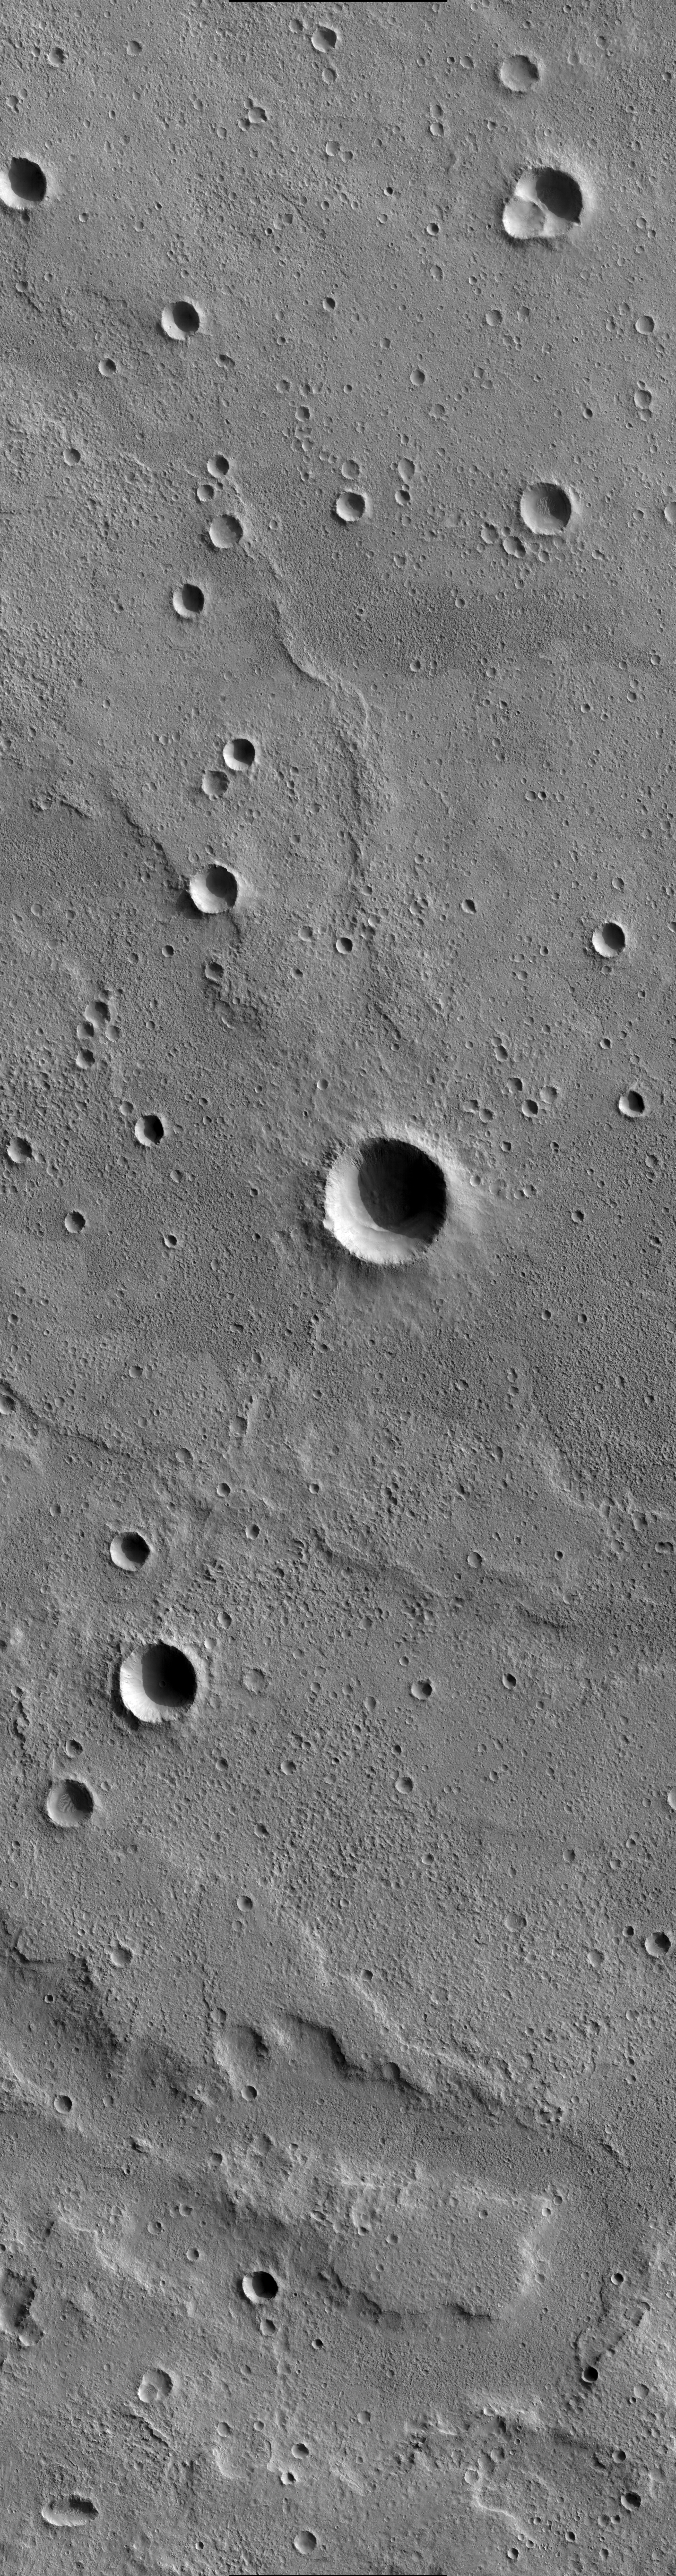

Sample of Mid-latitude Southern Highlands

This image shows terrain northeast of Martz Crater in the southern highlands of Mars. It is a landscape dominated by impact craters, scarps and ridges. The plethora of craters and the overprinting of younger craters on older craters indicate that this is an ancient surface. Curvilinear ridges called “wrinkle ridges” are common landforms on Mars. They form when layers of rock and sediment break and fold under compression. Multiple wrinkle ridges are captured in this image, the most prominent of which is a curving structure oriented approximately north-south. A 2.8-kilometer-wide (1.7-mile-wide) impact crater is superimposed on this north-south wrinkle ridge. Gullies, perhaps carved by water or muddy debris, are visible inside this crater. They are partly in shadow, but can be shown clearly by adjusting the contrast of the full-resolution image. Several of the smaller craters in this image contain dune fields, which attest to the presence of wind-blown sediments. In the lower portion of the image a few cliffs or scarps can be seen. While their origin is uncertain, they may have formed by some combination of flowing water and mass wasting.

If one looks carefully at this image, it is possible to find horizontal blurred zones about 100 pixels tall. During these times the spacecraft was executing a test of how much the motion of another instrument would shake the spacecraft. These blurred regions also introduce geometric distortions, so the match between the three CCD images utilized for this observation is sometimes poor. The MRO spacecraft includes a high-stability mode that should minimize these problems.

This image was taken by the High Resolution Imaging Science Experiment (HiRISE) camera onboard NASA’s Mars Reconnaissance Orbiter spacecraft on March 25, 2006. The image is centered at 33.66 degrees south latitude, 145.97 degrees east longitude. It is oriented such that north is 7 degrees to the left of up. The range to the target was 2,485 kilometers (1,544 miles). At this distance the image scale is 2.49 meters (8.17 feet) per pixel, so objects as small as 7.5 meters (24.6 feet) are resolved. In total this image is 15.01 kilometers (9.33 miles) or 6,045 pixels wide and 57.27 kilometers (35.59 miles) or 23,024 pixels long. The image was taken at a local Mars time of 07:30 and the scene is illuminated from the upper right with a solar incidence angle of 78.7 degrees, thus the sun was about 11.3 degrees above the horizon. At an Ls of 30 degrees (with Ls an indicator of Mars’ position in its orbit around the sun), the season on Mars is southern autumn.

Images from the High Resolution Imaging Science Experiment and additional information about the Mars Reconnaissance Orbiter are available online at: http://www.nasa.gov/mro or http://HiRISE.lpl.arizona.edu. For information about NASA and agency programs on the Web, visit: http://www.nasa.gov.

JPL, a division of the California Institute of Technology in Pasadena, manages the Mars Reconnaissance Orbiter for NASA’s Science Mission Directorate, Washington. Lockheed Martin Space Systems is the prime contractor for the project and built the spacecraft. The HiRISE camera was built by Ball Aerospace and Technology Corporation and is operated by the University of Arizona.

Credit: NASA/JPL/University of Arizona